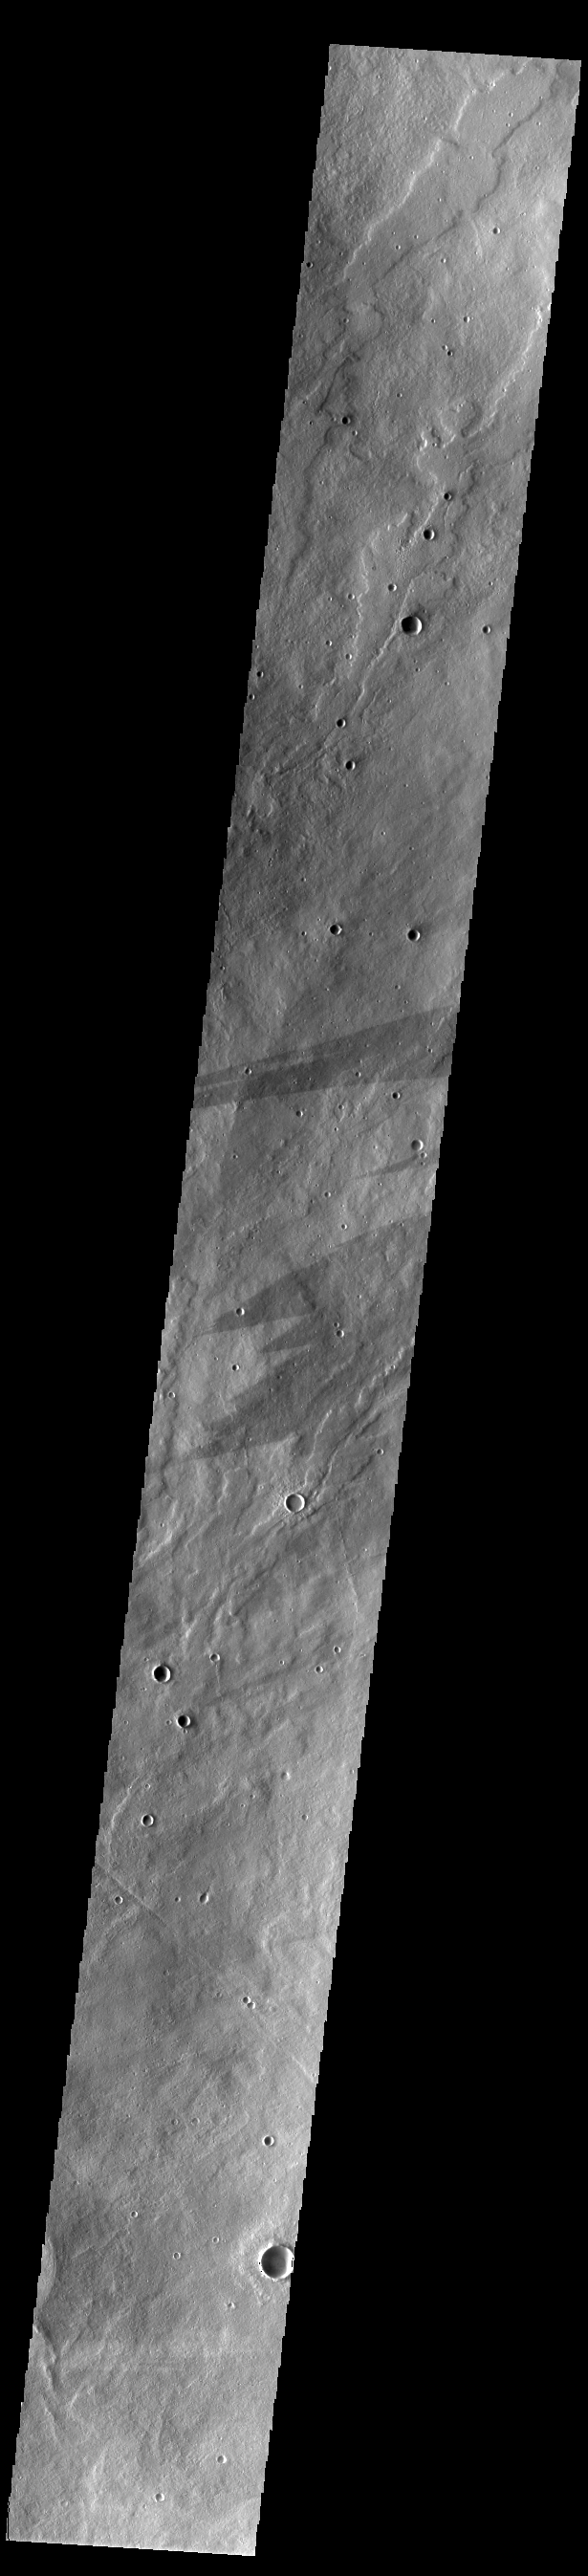

Alba Mons Dark Streaks

This VIS image shows several dark streaks near the summit of Alba Mons. Similar large, dark streaks are found on all the Tharsis volcanoes. This type of dark streak does not form due to surface winds flowing around topographic features like craters. Instead these streaks seem to form from in response to large slope winds blowing over the volcano. Such winds are called orographic winds, and are caused by air mass movement around mountains.

Credit: NASA/JPL-Caltech/ASU